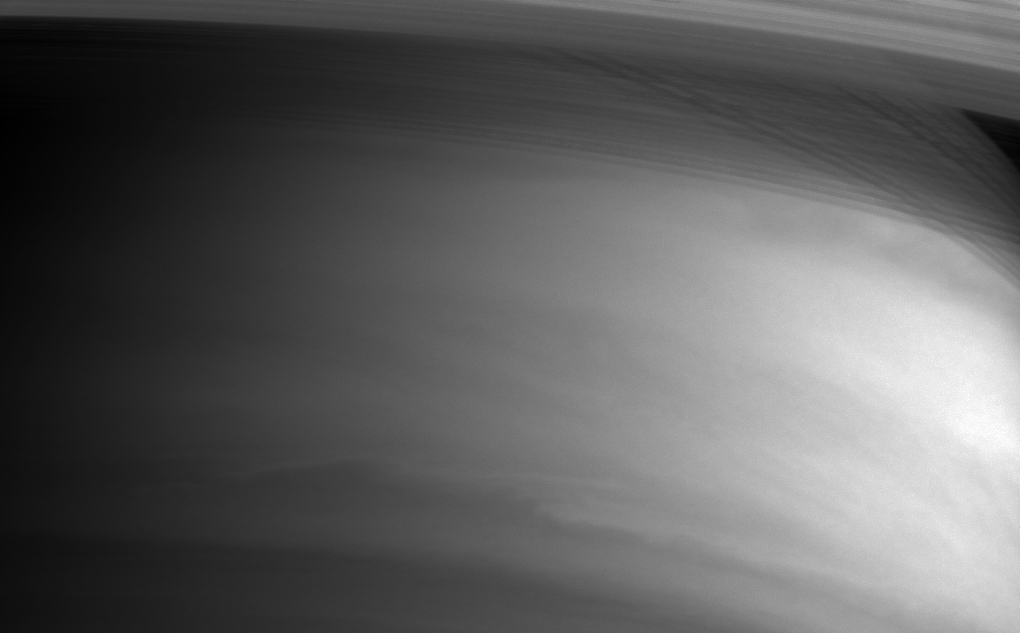

Shadow of the Rings

The inner edges of Saturn’s rings arc gracefully across the top of this image from Cassini. Thin shadows cast by the rings are visible at upper right through the optically thin C ring.

The Cassini-Huygens mission is a cooperative project of NASA, the European Space Agency and the Italian Space Agency. The Jet Propulsion Laboratory, a division of the California Institute of Technology in Pasadena, manages the Cassini-Huygens mission for NASA’s Science Mission Directorate, Washington, D.C. The Cassini orbiter and its two onboard cameras were designed, developed and assembled at JPL. The imaging team is based at the Space Science Institute, Boulder, Colo.

Credit: NASA/JPL/Space Science Institute